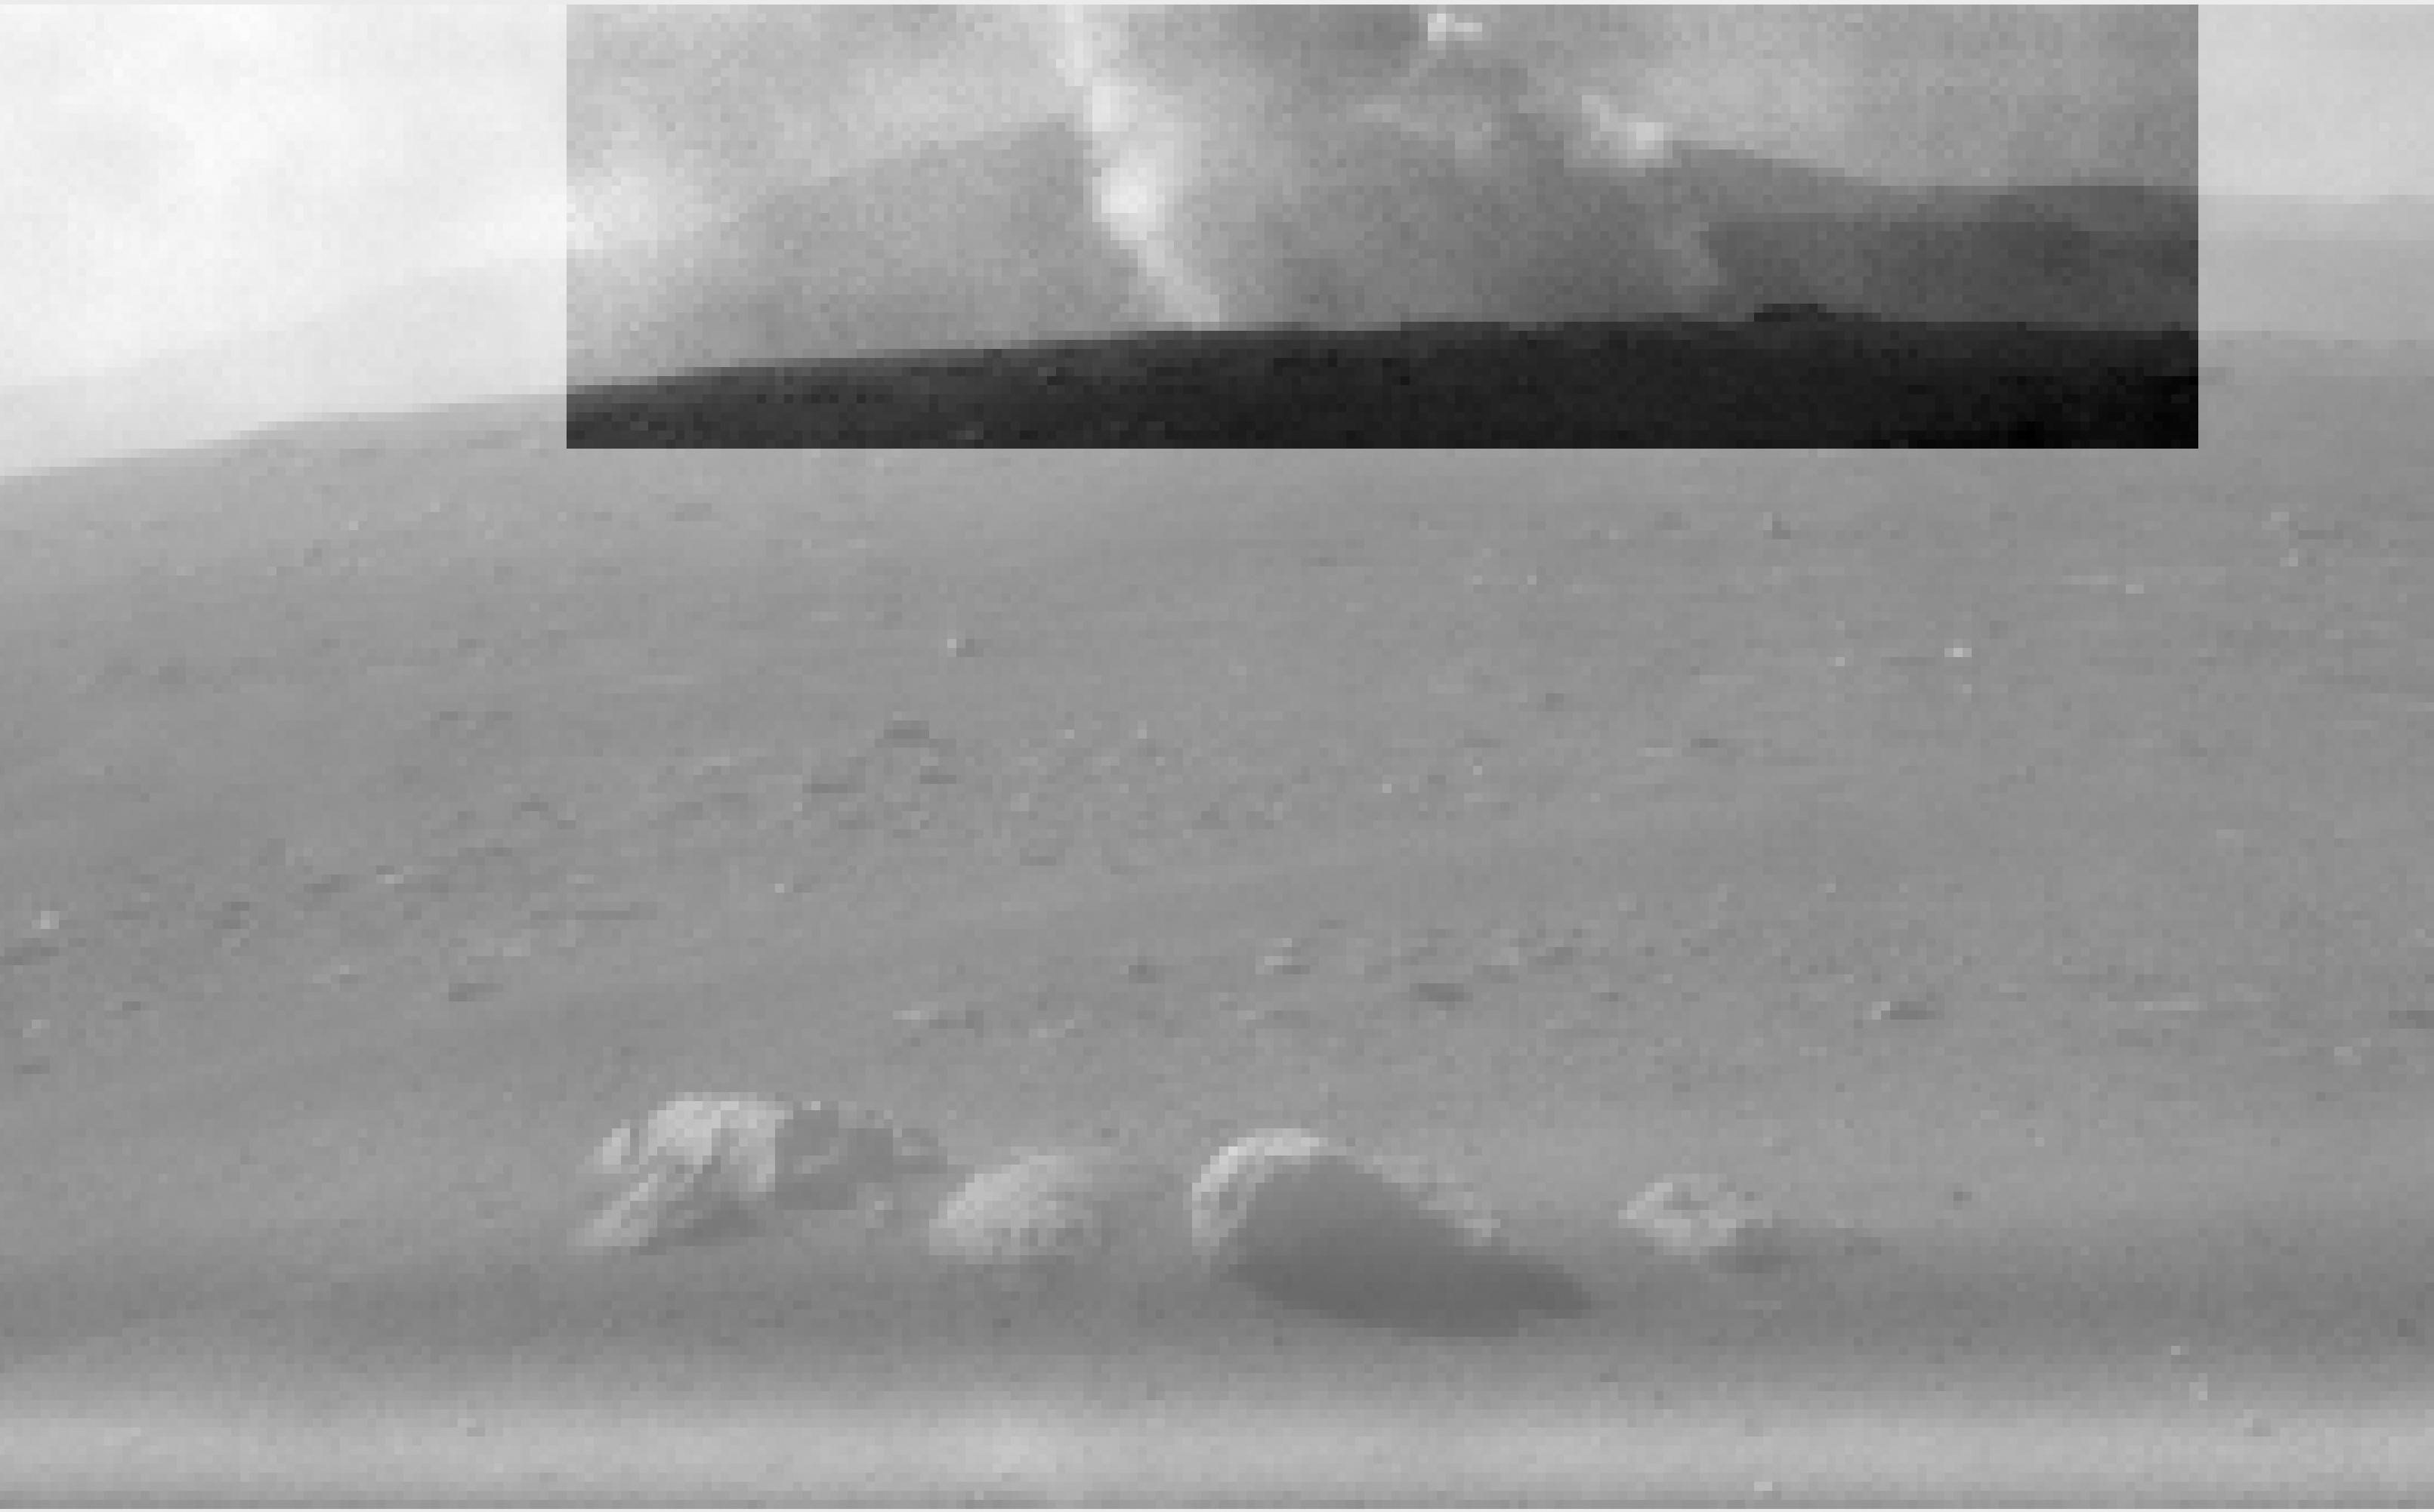

Black and White: Smoke Plume from Perseverance’s Descent Stage

This image from one of the rear Hazard Cameras, or Hazcams, aboard NASA’s Perseverance Mars rover, shows a smoke plume from the crashed descent stage that lowered the rover to the Martian surface. This image was taken within a minute or two after the rover landed on February 18, 2021.

JPL, which is managed for NASA by Caltech in Pasadena, California, built and manages operations of the Perseverance rover.

Credit: NASA/JPL-Caltech